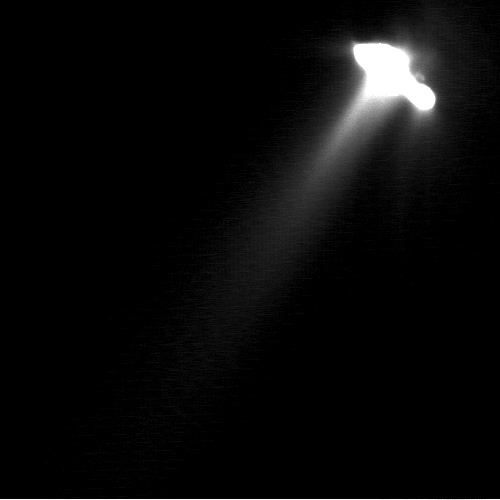

Jets on Comet Borrelly

This very long exposure was taken by NASA’s Deep Space 1 to show detailed structures in the faint parts of comet Borrelly’s inner coma. As a result, the nucleus has been greatly over-exposed and its shape appears distorted. The main jet extends to the lower right about 30 degrees off the Sun-line. Faint structures in the coma stretch from the nucleus in all directions. The surface of Borrelly is composed of a mixture of dust and water ice, and as the comet approaches the Sun the ice sublimes. Dust carried outward by expanding gas makes the jets visible.

Deep Space 1 completed its primary mission testing ion propulsion and 11 other advanced, high-risk technologies in September 1999. NASA extended the mission, taking advantage of the ion propulsion and other systems to undertake this chancy but exciting, and ultimately successful, encounter with the comet. More information can be found on the Deep Space 1 home page at http://nmp.jpl.nasa.gov/ds1/ .

Deep Space 1 was launched in October 1998 as part of NASA’s New Millennium Program, which is managed by JPL for NASA’s Office of Space Science, Washington, D.C. The California Institute of Technology manages JPL for NASA.

Credit: NASA/JPL